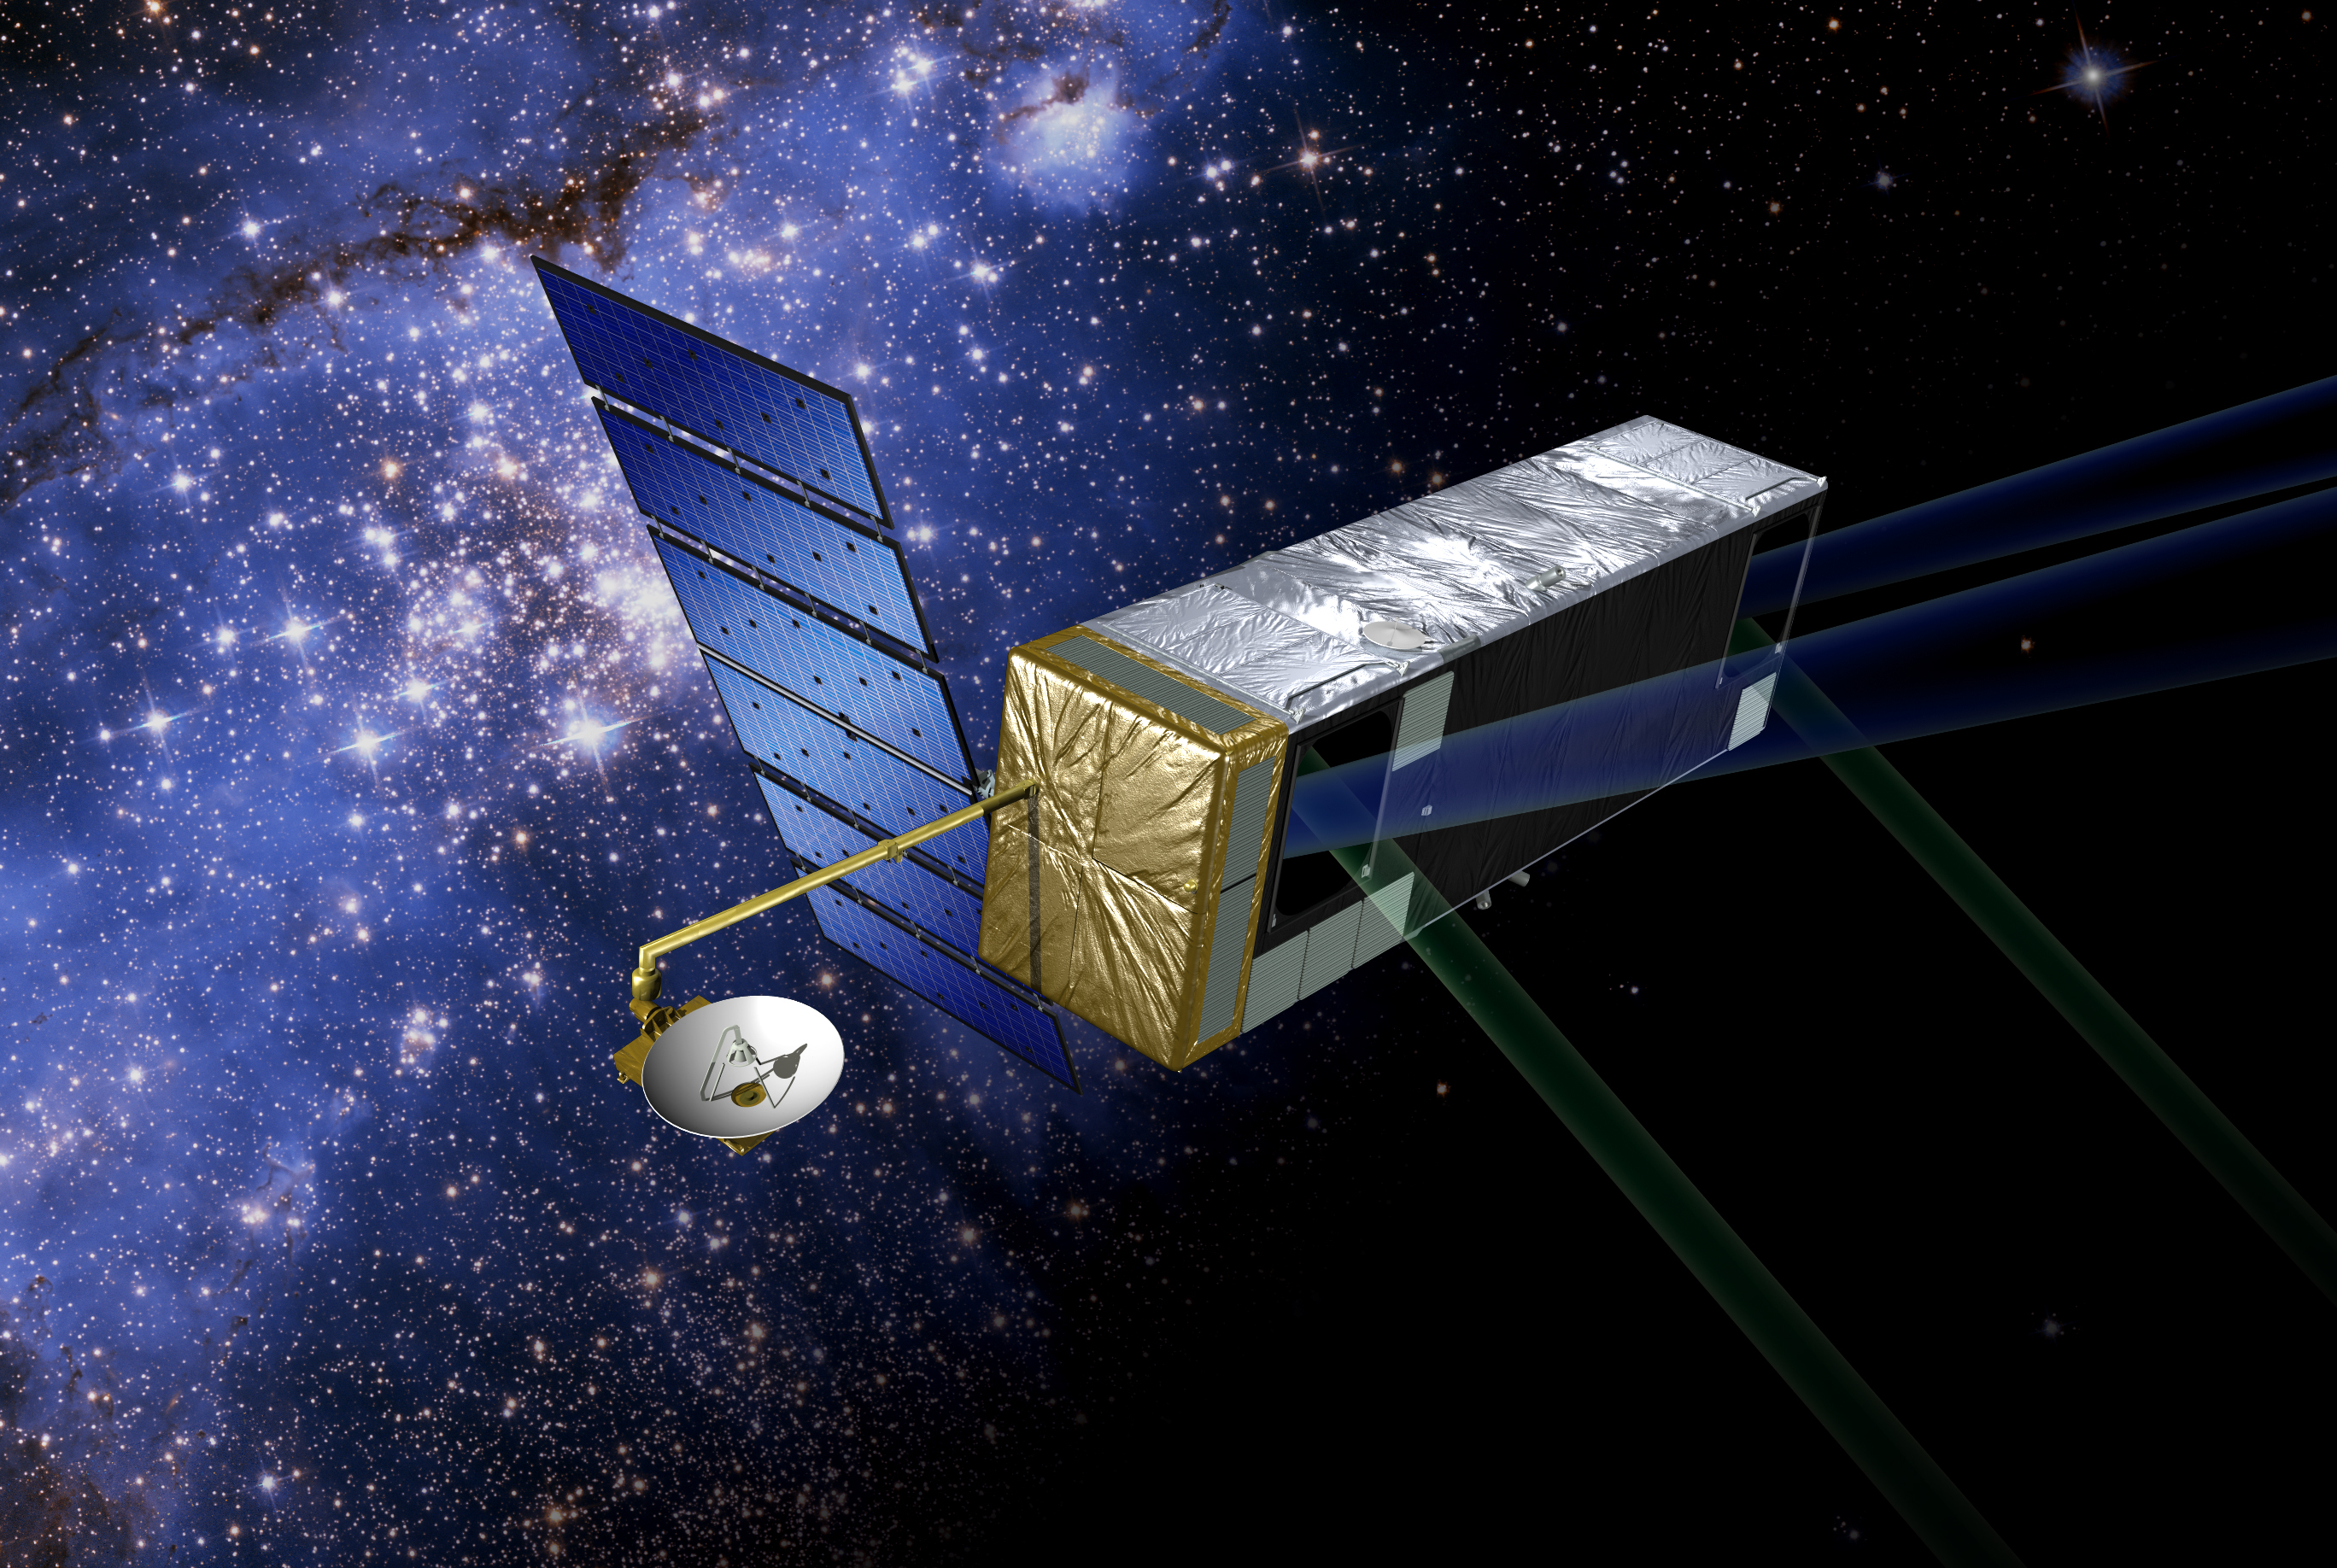

Artist’s concept of SIM PlanetQuest (Artist Concept)

Artist’s concept of the current mission configuration. SIM PlanetQuest (formerly called Space Interferometry Mission), currently under development, will determine the positions and distances of stars several hundred times more accurately than any previous program. This accuracy will allow SIM to determine the distances to stars throughout the galaxy and to probe nearby stars for Earth-sized planets. SIM will open a window to a new world of discoveries.

Credit: NASA/JPL